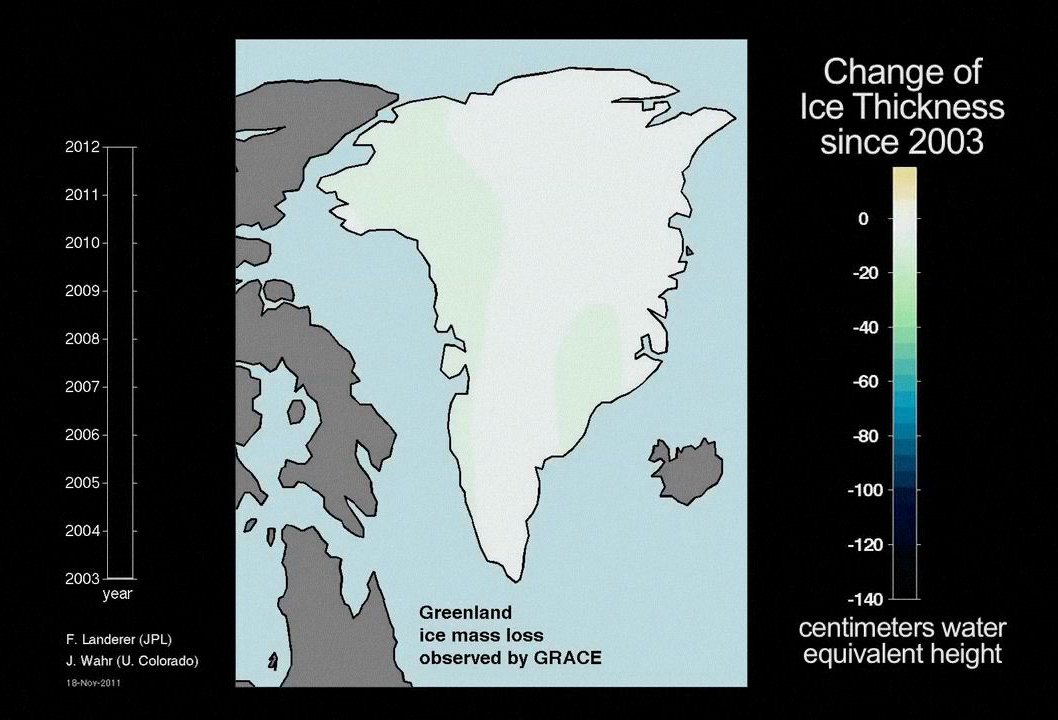

Ice Mass Loss on Greenland, 2003-2011

This animation shows dramatic changes in Greenland’s ice mass from 2003 through 2011. Created with data from NASA’s Gravity Recovery and Climate Experiment (GRACE), it reveals how much ice has been lost and gained each year. It provides striking visible evidence that Greenland has been losing large amounts of water into the ocean as surface ice melts and glaciers discharge more ice into the sea.

NASA launched GRACE in 2002 to obtain high-resolution, global measurements of Earth’s gravity field from space. After 10 years, GRACE continues to reveal increasingly subtle changes in Earth’s gravity field. These gravity variations reflect changes in the distribution of Earth’s mass, including changes in water storage in river basins on land, changes in ice mass in Greenland and Antarctica, ocean mass changes, and even changes caused by large earthquakes. GRACE data are substantially improving our knowledge of important aspects of global change, including the climate consequences of a warming world.

As GRACE’s twin satellites pass over features on Earth, the distance between the satellites changes ever so slightly in response to the mass of these features. Extremely sensitive instruments on GRACE can measure changes in the distance between the twin satellites to an accuracy of 1 micrometer (one-millionth of a meter), which is 20 to 100 times smaller than the width of a human hair. As GRACE orbits, it provides data for scientists to construct a new map of Earth’s gravity field every month.

Grace is a collaborative endeavor involving the Center for Space Research at the University of Texas, Austin; NASA’s Jet Propulsion Laboratory, Pasadena, Calif.; the German Space Agency and Germany’s National Research Center for Geosciences, Potsdam.

Credit: NASA/JPL-Caltech/University of Texas Center for Space Research